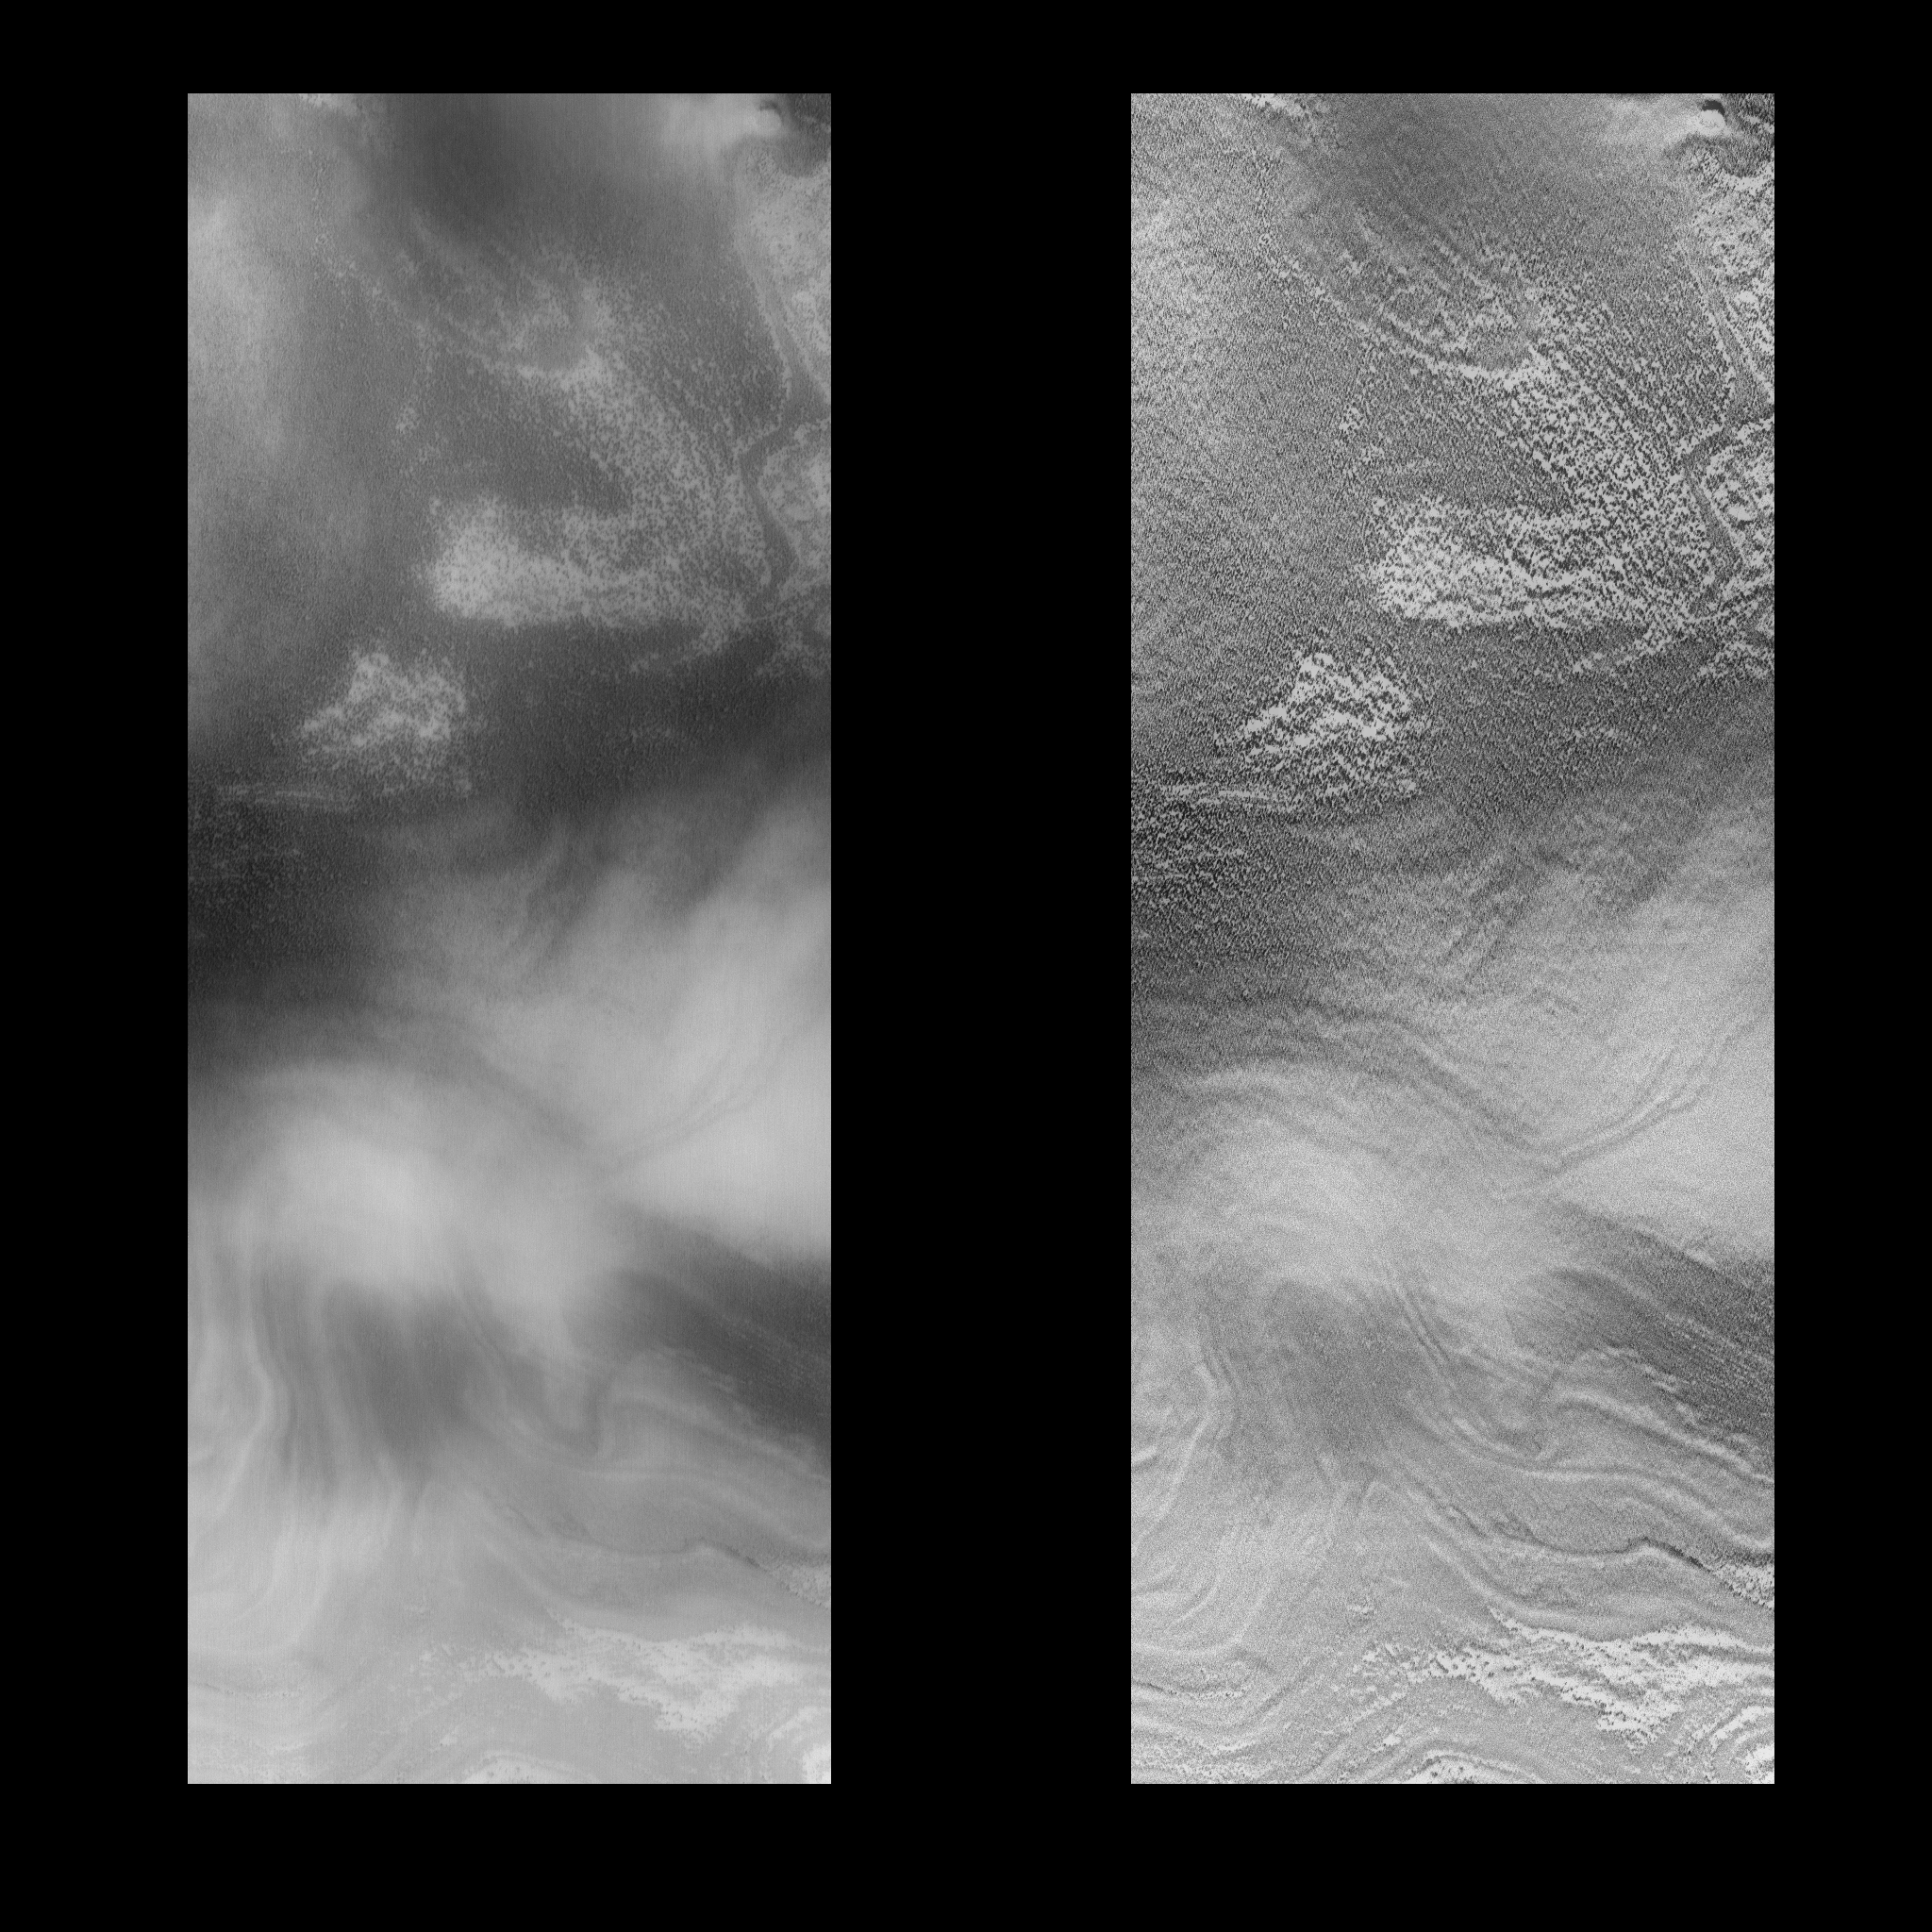

MOC View of Mars98 Landing Zone – 12/24/97

On 12/24/1997 at shortly after 08:17 UTC SCET, the Mars Global Surveyor Mars Orbiter Camera (MOC) took this high resolution image of a small portion of the potential Mars Surveyor ’98 landing zone. For the purposes of planning MOC observations, this zone was defined as 75 +/- 2 degrees S latitude, 215 +/- 15 degrees W longitude. The image ran along the western perimeter of the Mars98 landing zone (e.g., near 245°W longitude). At that longitude, the layered deposits are farther south than at the prime landing longitude. The images were shifted in latitude to fall onto the layered deposits. The location of the image was selected to try to cover a range of possible surface morphologies, reliefs, and albedos.

This image is approximately 83.3 km long by 31.7 km wide. It covers an area of about 2750 sq. km. The center of the image is at 81.97 degrees S, 246.74 degrees W. The viewing conditions are: emission angle 58.23 degrees, incidence angle 60.23 degrees, phase of 30.34 degrees, and 15.49 meters/pixel resolution. North is to the top of the image.

The effects of ground fog, which obscures the surface features(left), has been minimize by filtering (right).

Malin Space Science Systems (MSSS) and the California Institute of Technology built the MOC using spare hardware from the Mars Observer mission. MSSS operates the camera from its facilities in San Diego, CA. The Jet Propulsion Laboratory’s Mars Surveyor Operations Project operates the Mars Global Surveyor spacecraft with its industrial partner, Lockheed Martin Astronautics, from facilities in Pasadena, CA and Denver, CO.

Credit: NASA/JPL/Malin Space Science Systems